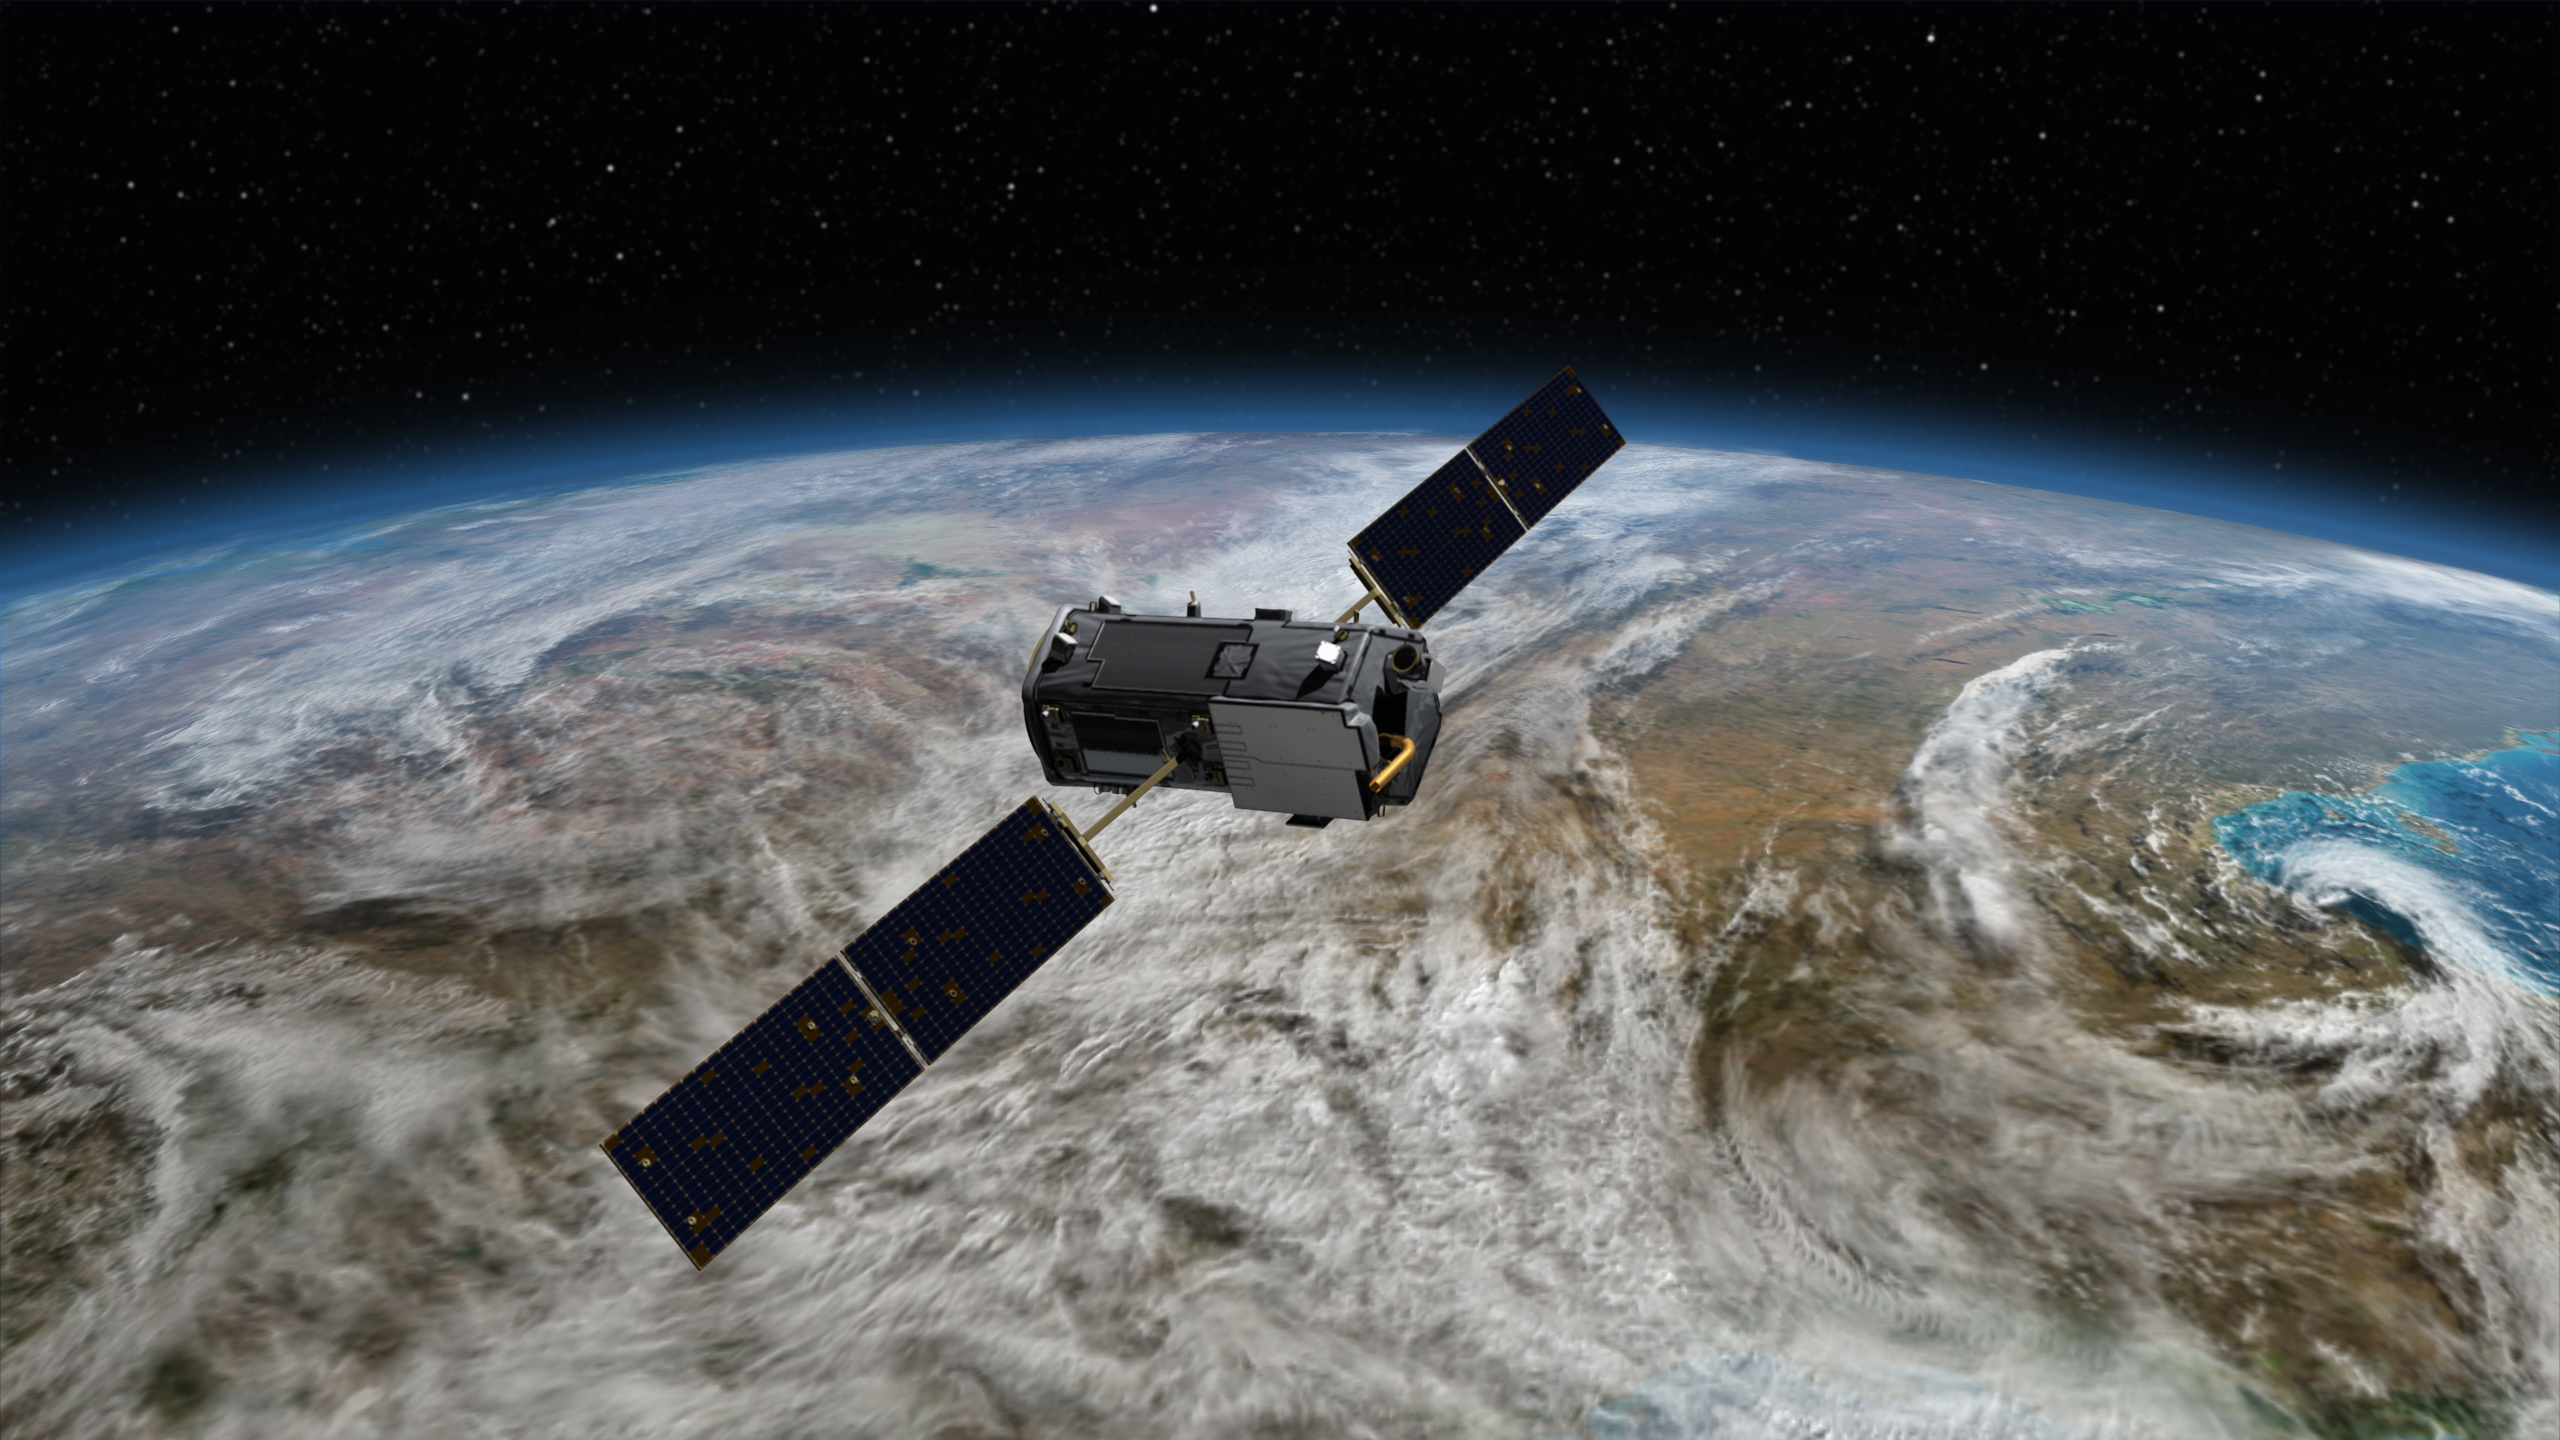

NASA’s Orbiting Carbon Observatory (OCO-2) (Artist Concept)

Artist’s rendering of NASA’s Orbiting Carbon Observatory (OCO)-2, one of five new NASA Earth science missions set to launch in 2014, and one of three managed by JPL. With atmospheric carbon dioxide now at its highest concentration in recorded history, the need to make precise, global, space-based measurements of this key greenhouse gas has never been more urgent. As carbon dioxide levels have increased, so too have uncertainties about them — we don’t yet have a clear picture of how these emissions are partitioned between Earth’s ocean, land and atmosphere, or how Earth’s forests, plants and ocean will respond to increasing levels of carbon dioxide in the future. OCO-2 will address these critical questions to help us better assess the health of our warming planet.

OCO-2, managed by NASA’s Jet Propulsion Laboratory in Pasadena, Calif., will launch from Vandenberg Air Force Base, Calif., on a Delta II rocket in July, 2014.

Credit: NASA/JPL-Caltech